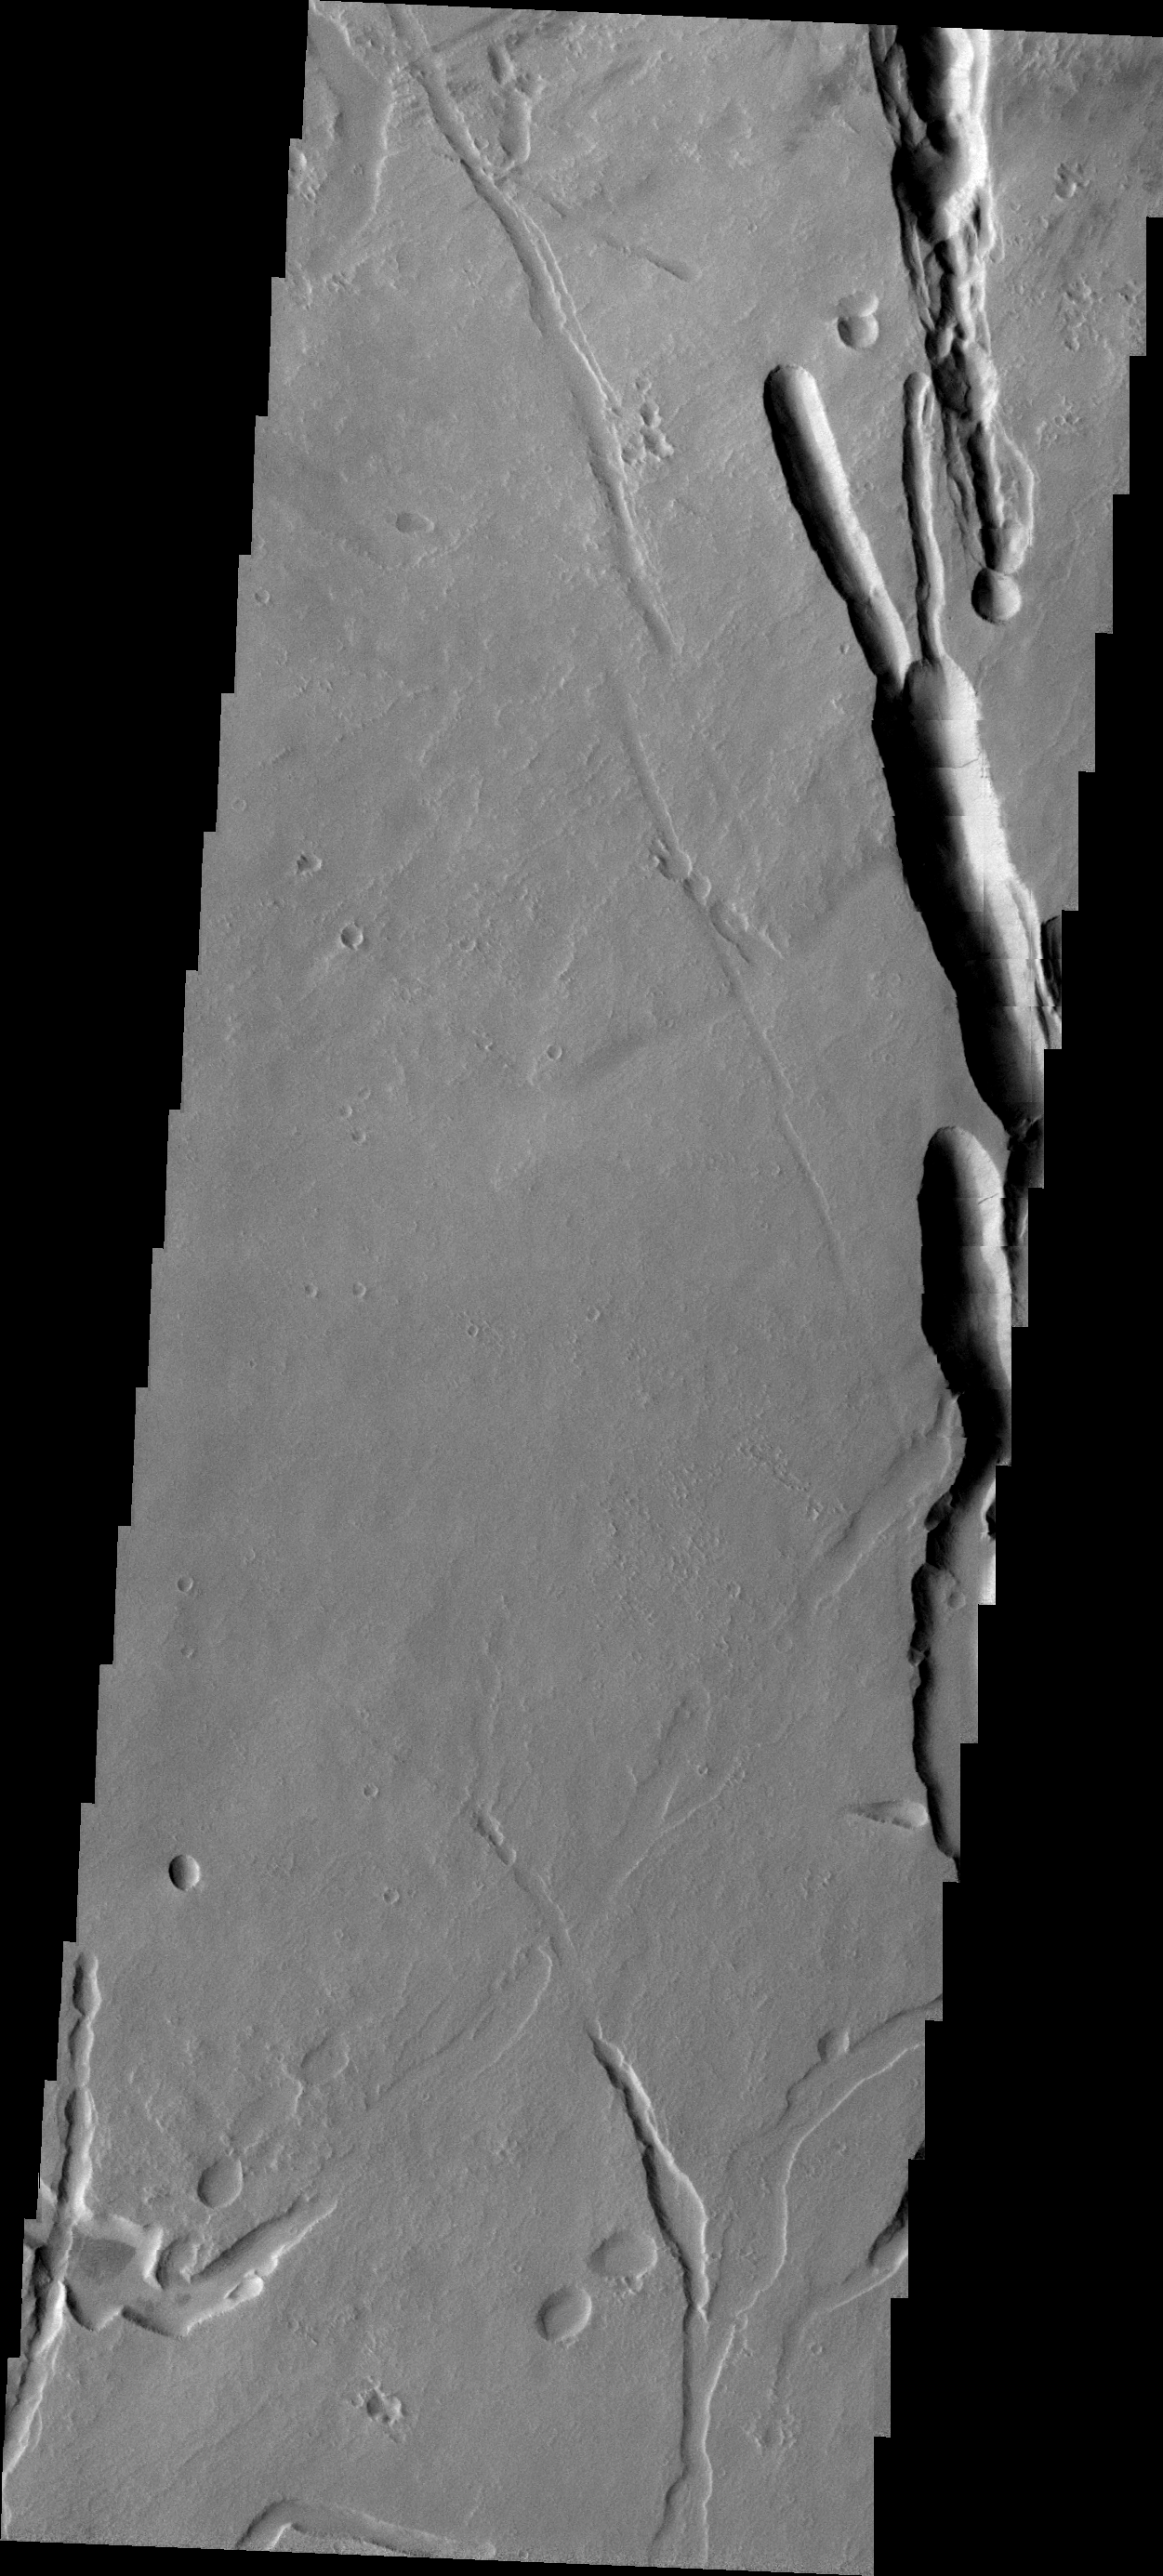

Ascraeus Mons

This VIS image of the southern flank of Ascraeus Mons shows a small sample of collapse features that are common in the area.

Image information: VIS instrument. Latitude 8.4N, Longitude 253.5E. 21 meter/pixel resolution.

Please see the THEMIS Data Citation Note for details on crediting THEMIS images.

Note: this THEMIS visual image has not been radiometrically nor geometrically calibrated for this preliminary release. An empirical correction has been performed to remove instrumental effects. A linear shift has been applied in the cross-track and down-track direction to approximate spacecraft and planetary motion. Fully calibrated and geometrically projected images will be released through the Planetary Data System in accordance with Project policies at a later time.

NASA’s Jet Propulsion Laboratory manages the 2001 Mars Odyssey mission for NASA’s Office of Space Science, Washington, D.C. The Thermal Emission Imaging System (THEMIS) was developed by Arizona State University, Tempe, in collaboration with Raytheon Santa Barbara Remote Sensing. The THEMIS investigation is led by Dr. Philip Christensen at Arizona State University. Lockheed Martin Astronautics, Denver, is the prime contractor for the Odyssey project, and developed and built the orbiter. Mission operations are conducted jointly from Lockheed Martin and from JPL, a division of the California Institute of Technology in Pasadena.

Credit: NASA/JPL/ASU